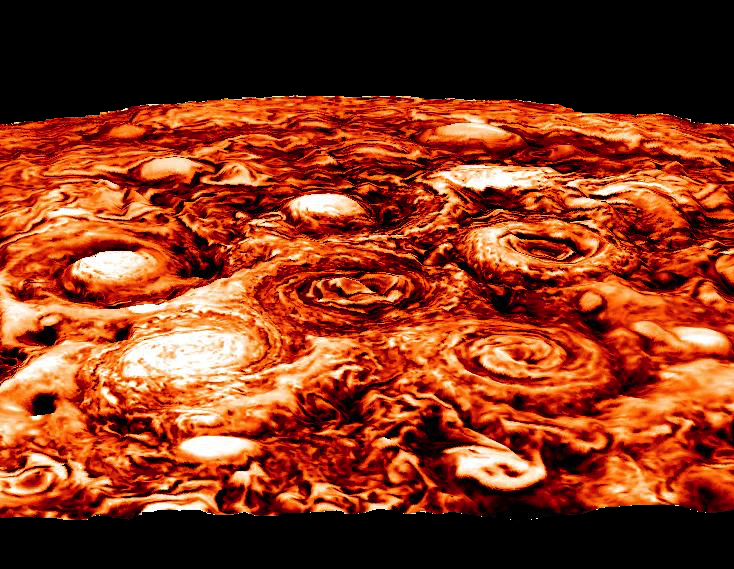

Jupiter’s Southern Exposure in Infrared

This computer-generated image shows the structure of the cyclonic pattern observed over Jupiter’s south pole. Like in the North, Jupiter’s south pole also contains a central cyclone, but it is surrounded by five cyclones with diameters ranging from 3,500 to 4,300 miles (5,600 to 7,000 kilometers) in diameter. Almost all the polar cyclones (at both poles), are so densely packed that their spiral arms come in contact with adjacent cyclones. However, as tightly spaced as the cyclones are, they have remained distinct, with individual morphologies over the seven months of observations detailed in the paper.

The data used in generating this image was collected by the Jovian Infrared Auroral Mapper (JIRAM) instrument aboard the Juno spacecraft during the fourth Juno pass over Jupiter on Feb. 2, 2017.

JIRAM is able to collect images in the infrared wavelengths around 5 micrometers (µm) by measuring the intensity of the heat coming out of the planet. The heat from the planet is radiated to space and it is called radiance. This image is an enhancement of the original JIRAM image. In order to give the picture a 3-D shape, the enhancement starts from the idea that the radiance has its highest value where there are no clouds and JIRAM can see deeper into the atmosphere. Consequently, all the other areas of the image are originally shaded more or less by clouds of different thickness. Then, to create these pictures, the originals have been inverted to give the thicker clouds the whitish color and the third dimension that we see with normal clouds here in the Earth’s atmosphere.

More information about Juno is online at http://www.nasa.gov/juno and http://missionjuno.swri.edu.

NASA’s Jet Propulsion Laboratory manages the Juno mission for the principal investigator, Scott Bolton, of Southwest Research Institute in San Antonio. Juno is part of NASA’s New Frontiers Program, which is managed at NASA’s Marshall Space Flight Center in Huntsville, Alabama, for NASA’s Science Mission Directorate. Lockheed Martin Space Systems, Denver, built the spacecraft. Caltech in Pasadena, California, manages JPL for NASA.

Credit: NASA/JPL-Caltech/SwRI/ASI/INAF/JIRAM